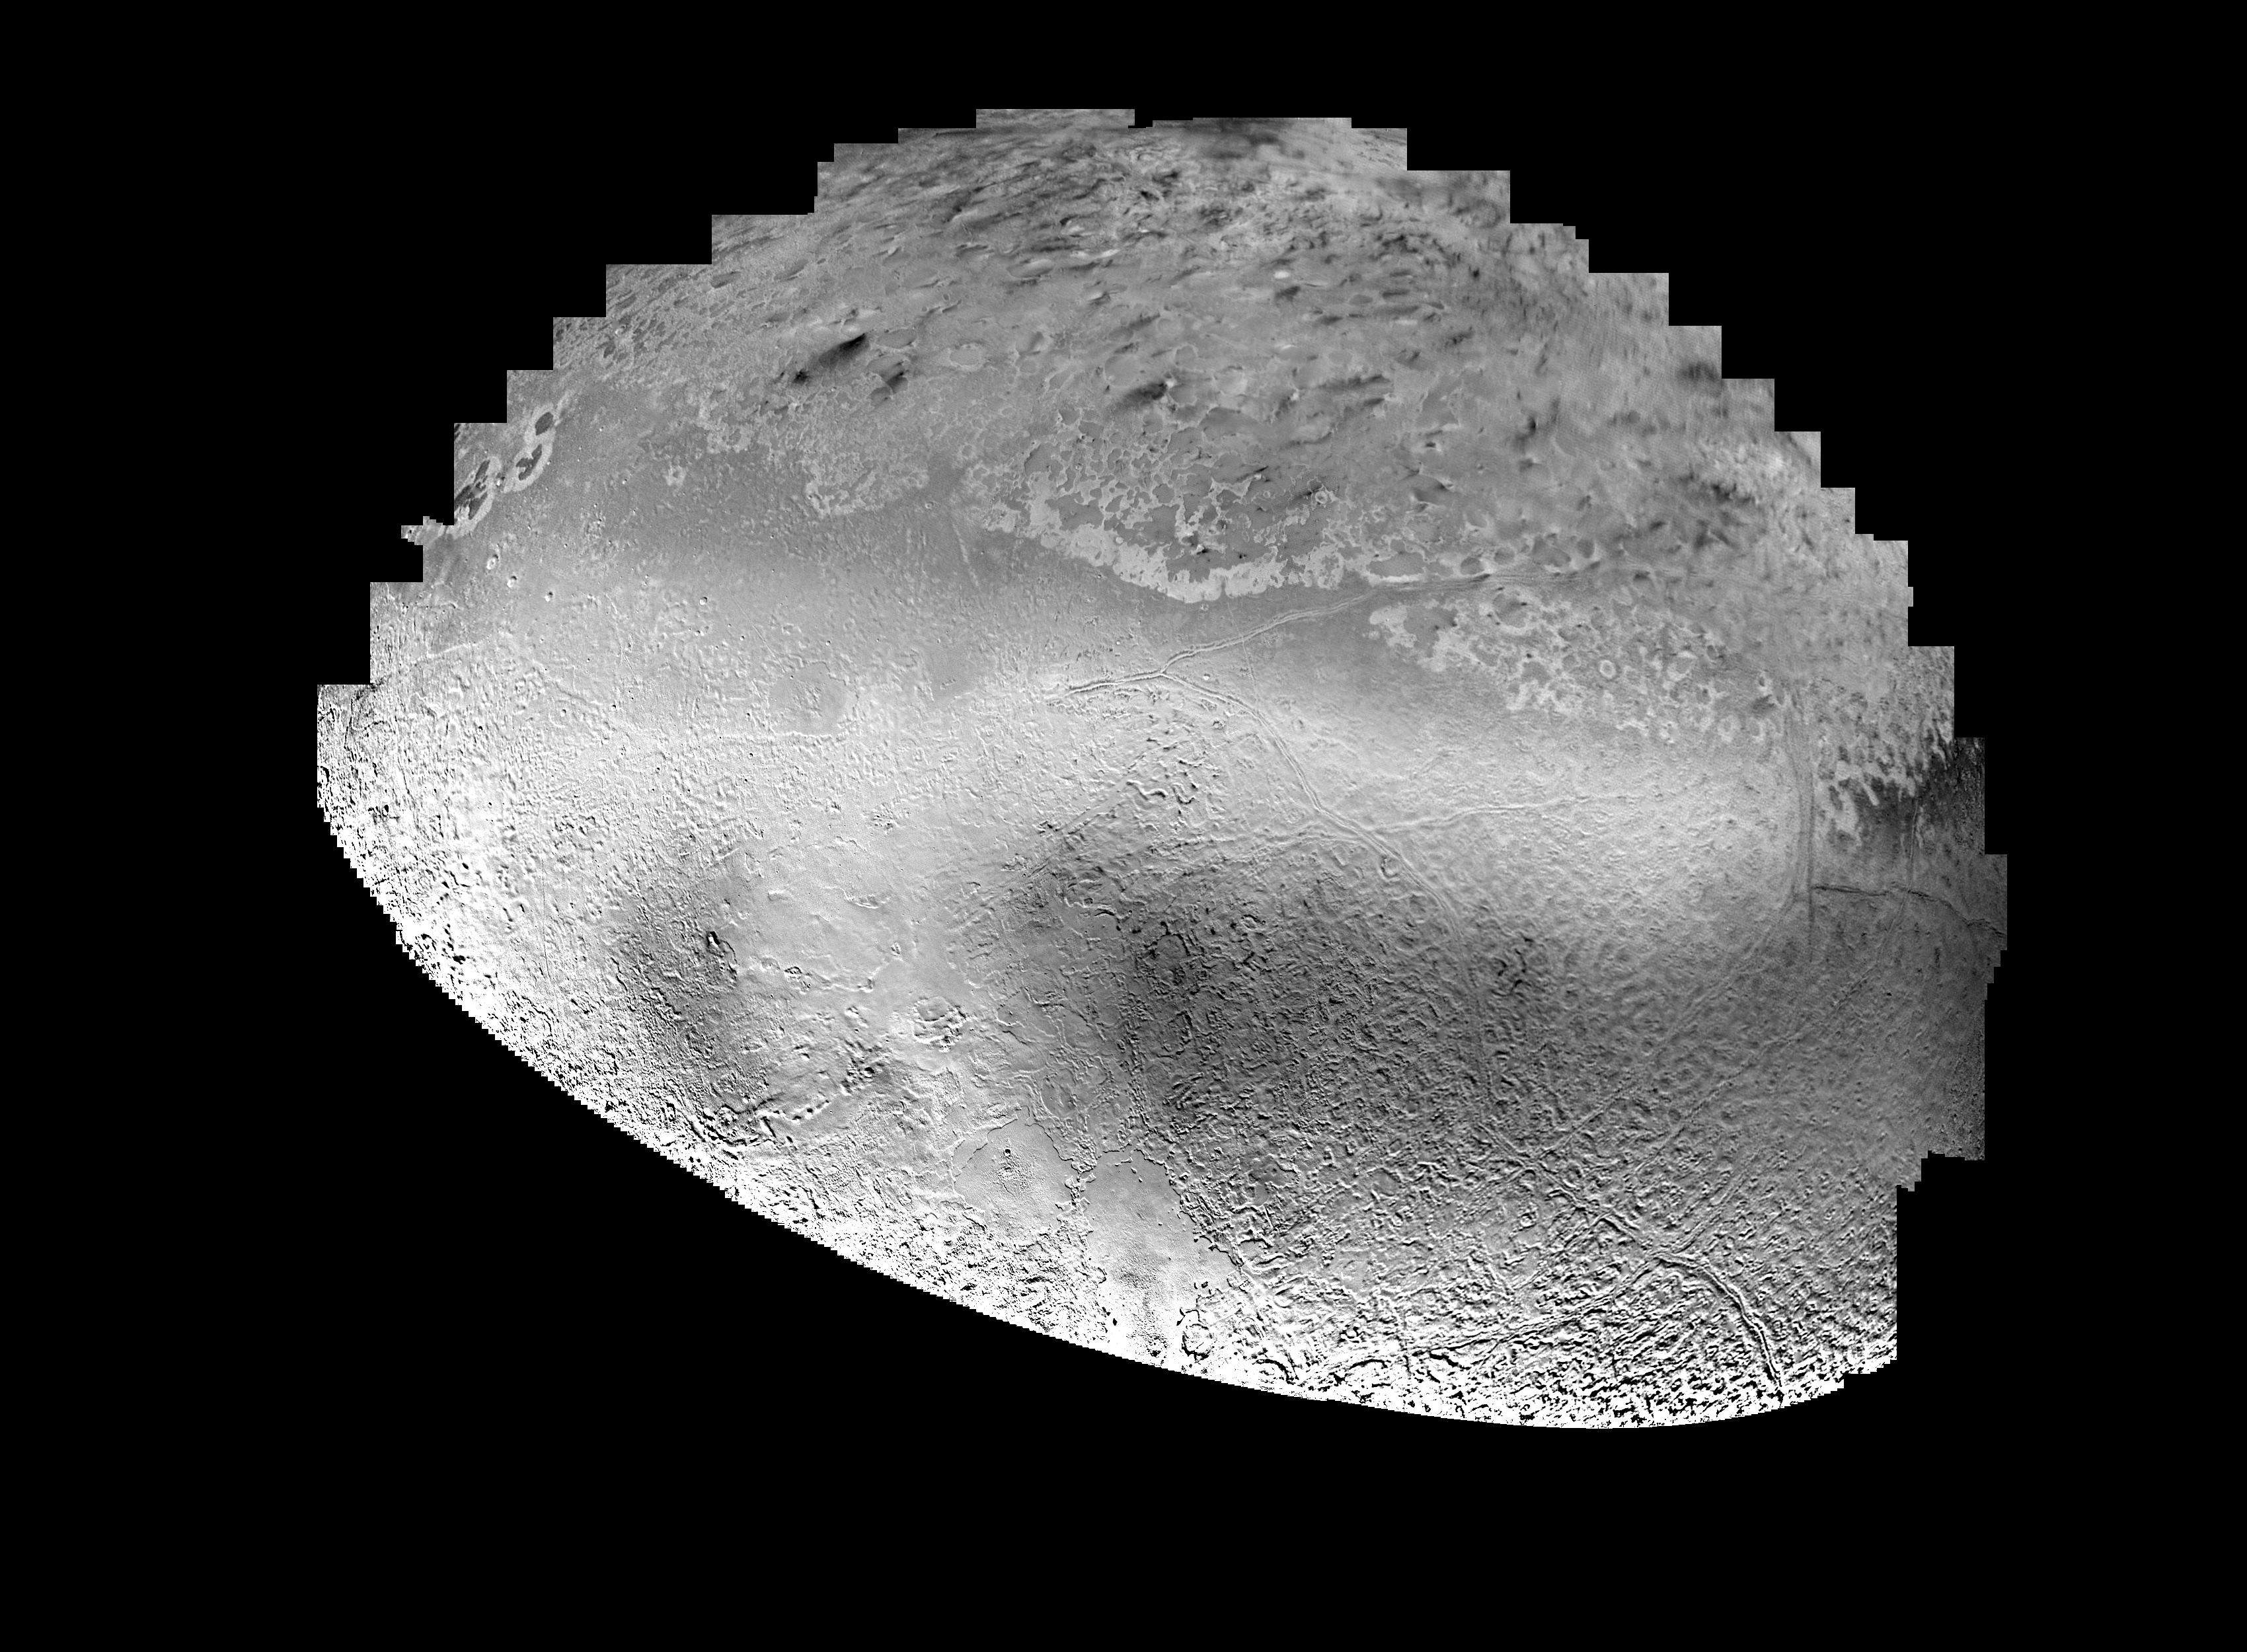

Triton Mosaic

Mosaic of Triton constructed from 16 individual images. After globally minimizing the camera pointing errors, the frames we reprocessed by map projections, photometric function removal and placement in the mosaic.

Credit: NASA/JPL